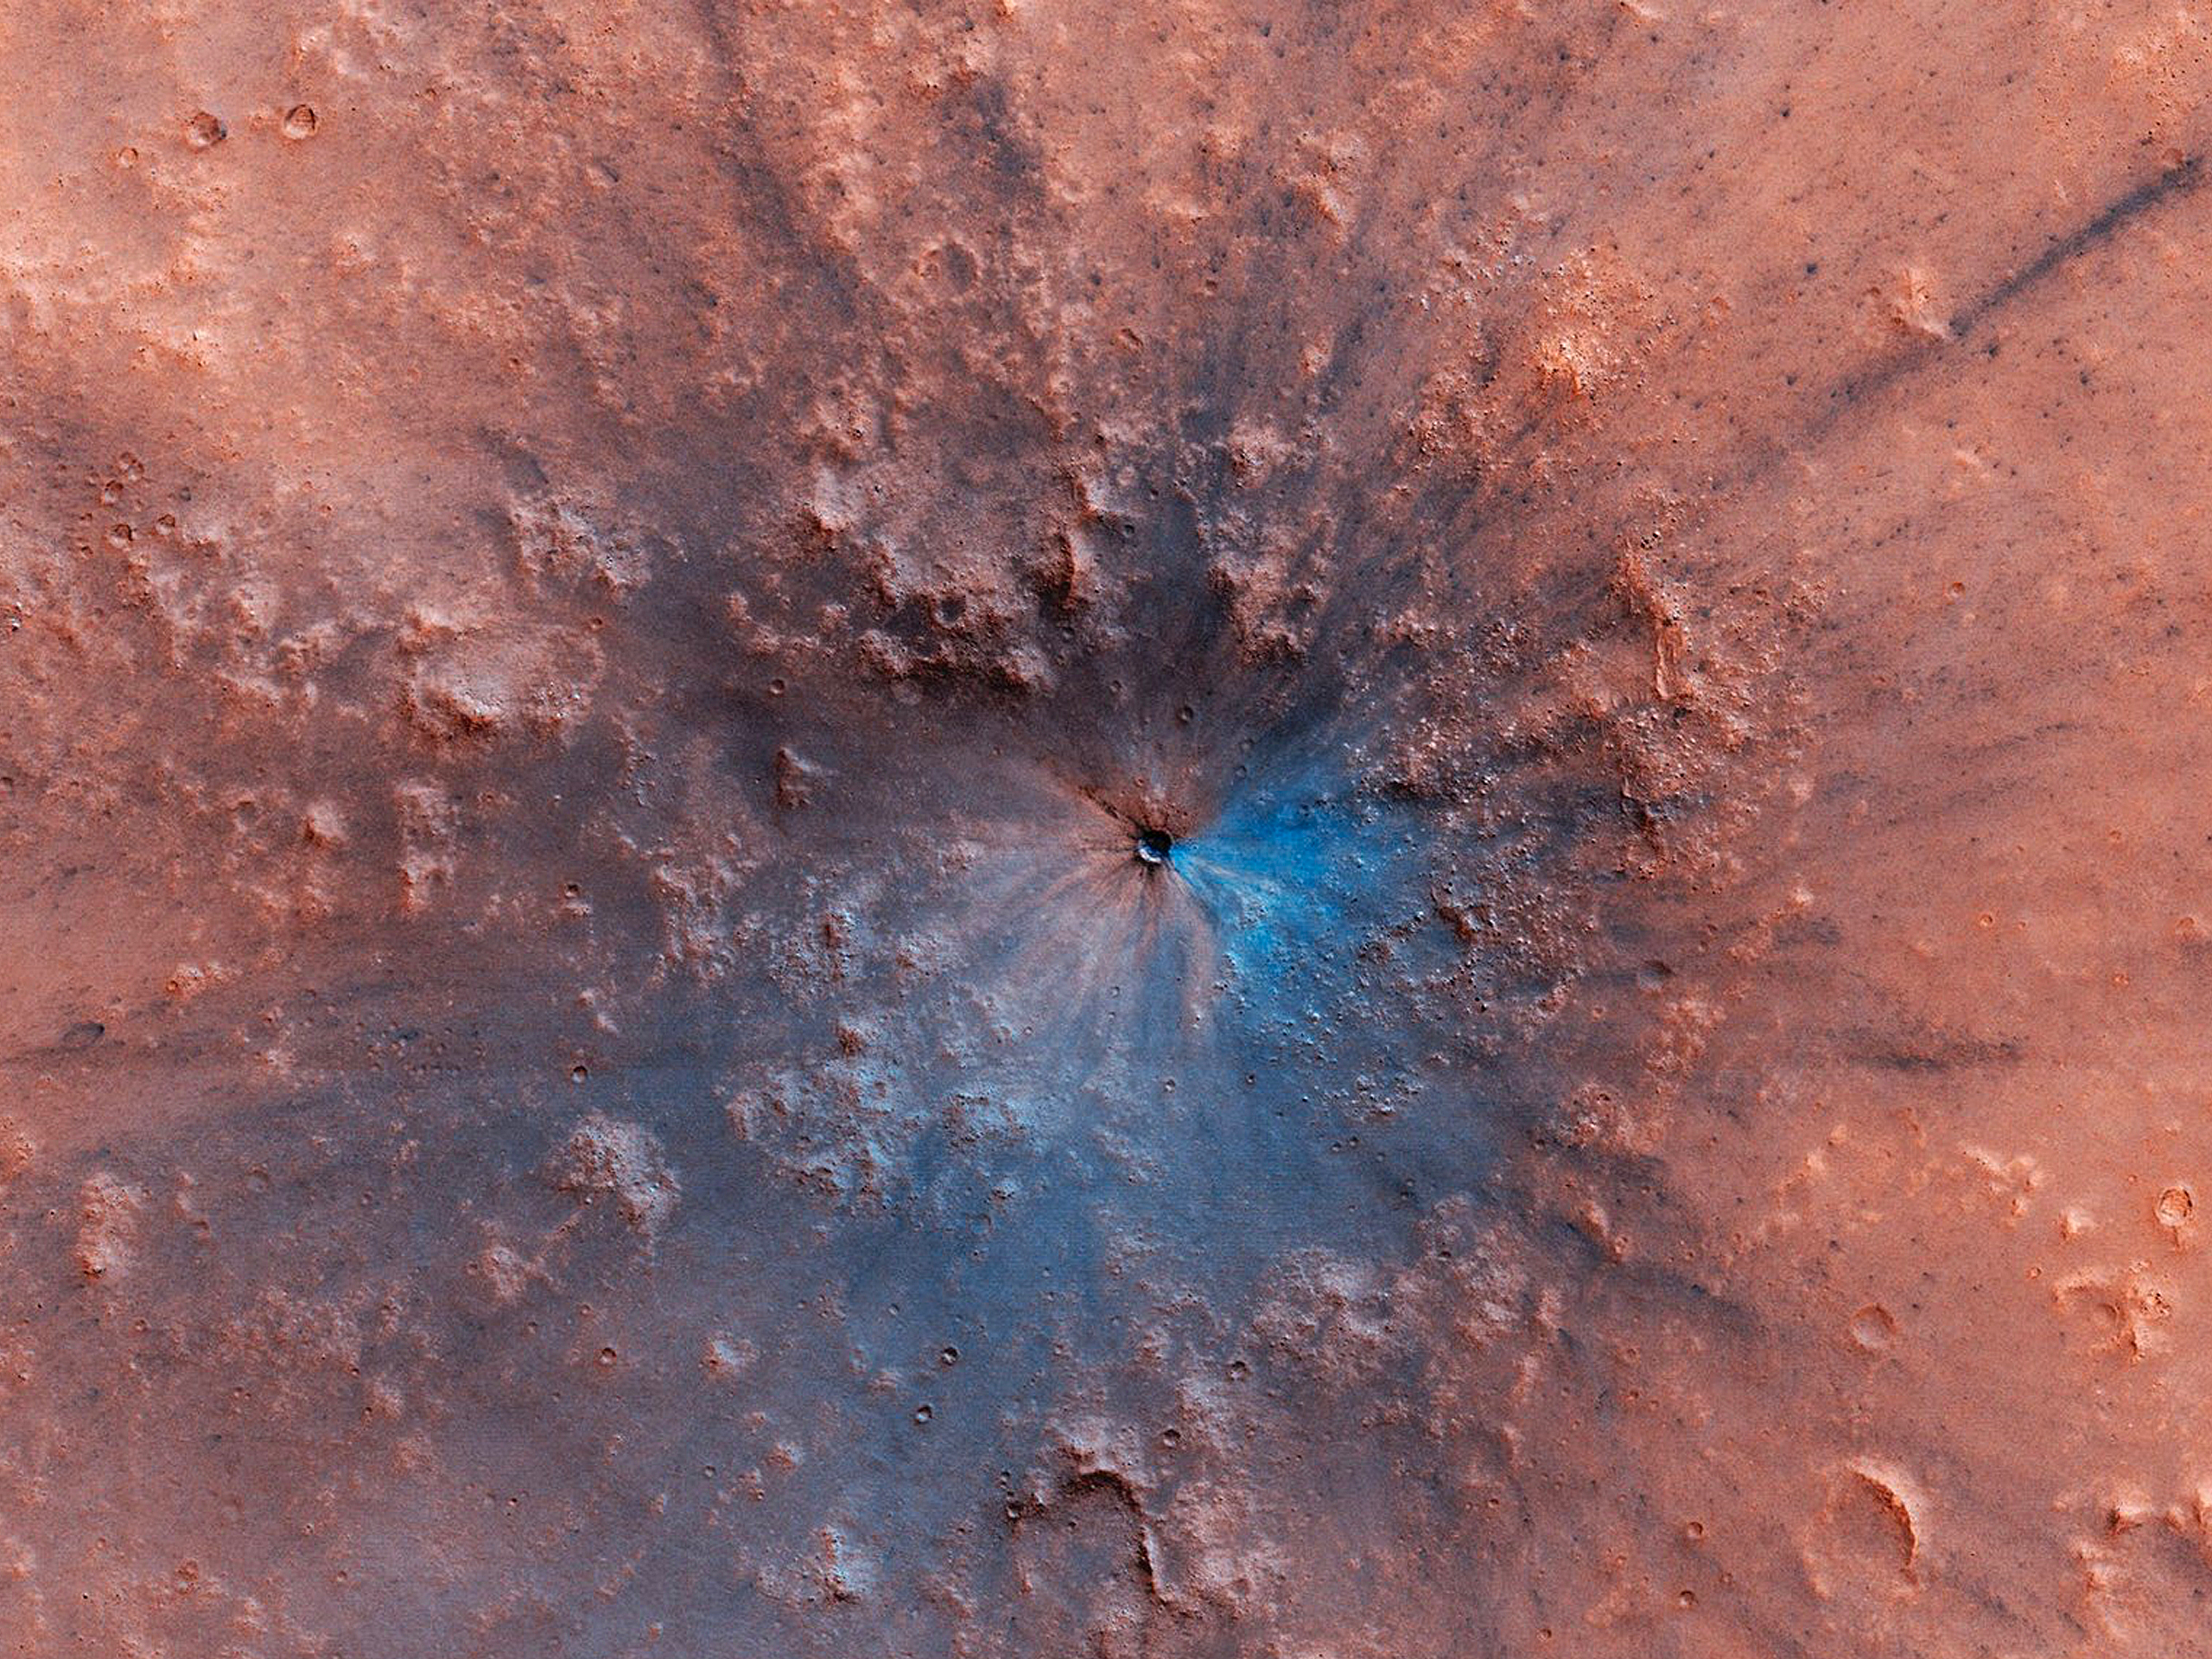

A Work of Art

An impressionist painting? No, it’s a new impact crater that has appeared on the surface of Mars, formed at most between September 2016 and February 2019.

What makes this stand out is the darker material exposed beneath the reddish dust. It looks blue because it’s a false color image, which combines several color filters to enhance differences between material compositions. The light blue indicates an absence of brighter, redder dust where the impact blast scoured the surface, revealing bedrock below. The very bright blue could be ejecta with a different composition that was thrown by the impact.

The blue color isn’t ice. This impact was near the equator, not in a region where we’d expect shallow ice below the surface.

The University of Arizona, in Tucson, operates HiRISE, which was built by Ball Aerospace & Technologies Corp., in Boulder, Colorado. NASA’s Jet Propulsion Laboratory, a division of Caltech in Pasadena, California, manages the Mars Reconnaissance Orbiter Project for NASA’s Science Mission Directorate, Washington.

Credit: NASA/JPL-Caltech/University of Arizona